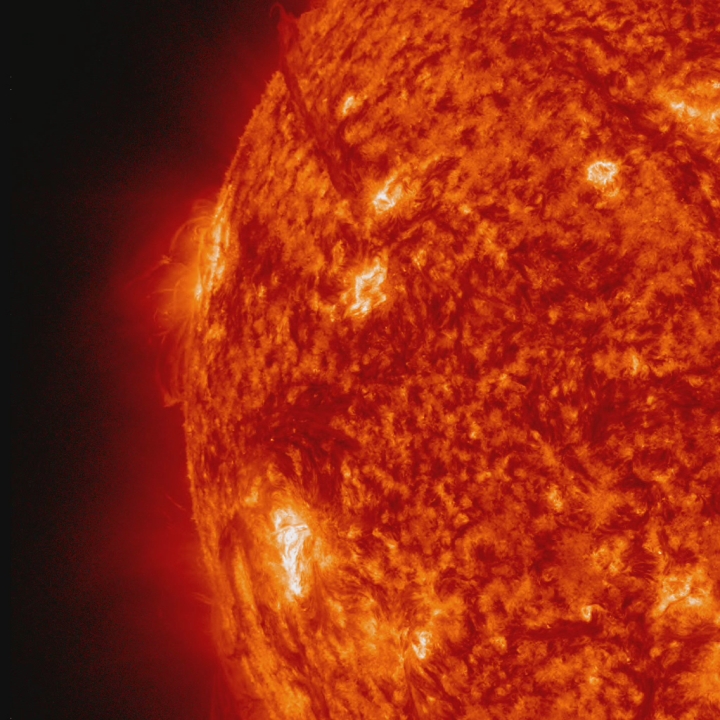

Amazing Hi-Def CME [hd video]

A beautiful prominence eruption shot off the east limb (left side) of the sun on Monday, April 16, 2012. Such eruptions are often associated with solar flares, and in this case an M1 class (medium-sized) flare did occur at the same time, though it was not aimed toward Earth. This event, which is still in progress, was seen by NASA’s SDO satellite.

Credit: NASA/GSFC/SDO